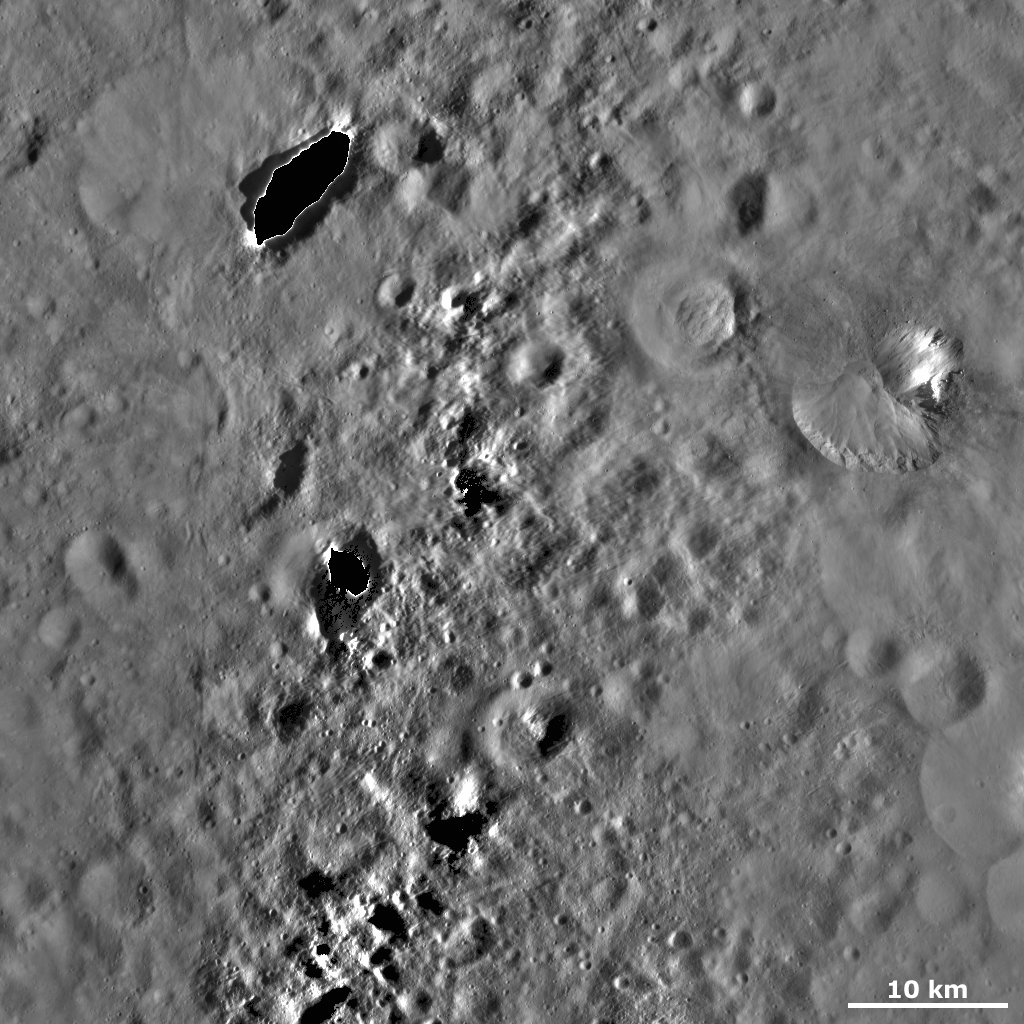

Fabia Crater

This Dawn framing camera (FC) image of Vesta shows Fabia crater on the right side of the image. Fabia crater is roughly 12 kilometers (7.5 miles) in diameter and has a large area of bright material originating from its top right rim and slumping towards its center. The top left rim of Fabia is more degraded than the rest of the rim, which is likely due to debris slumping into the crater and covering up this part of the rim. There are many boulders located on the debris and around the top part of Fabia crater. These boulders are much less than 1 kilometer (0.6 mile) wide and are identified by the shadows that they cast to the left. Note that the large dark patches with bright rims in the left of the image are artifacts that result from the processing of the image and are not features on Vesta’s surface.

This image is located in Vesta’s Numisia quadrangle, in Vesta’s northern hemisphere. NASA’s Dawn spacecraft obtained this image with its framing camera on Oct. 24, 2011. This image was taken through the camera’s clear filter. The distance to the surface of Vesta is 700 kilometers (435 miles) and the image has a resolution of about 62 meters (203 feet) per pixel. This image was acquired during the HAMO (high-altitude mapping orbit) phase of the mission.

The Dawn mission to Vesta and Ceres is managed by NASA’s Jet Propulsion Laboratory, a division of the California Institute of Technology in Pasadena, for NASA’s Science Mission Directorate, Washington D.C. UCLA is responsible for overall Dawn mission science. The Dawn framing cameras have been developed and built under the leadership of the Max Planck Institute for Solar System Research, Katlenburg-Lindau, Germany, with significant contributions by DLR German Aerospace Center, Institute of Planetary Research, Berlin, and in coordination with the Institute of Computer and Communication Network Engineering, Braunschweig. The Framing Camera project is funded by the Max Planck Society, DLR, and NASA/JPL.

Credit: NASA/JPL-Caltech/UCLA/MPS/DLR/IDA